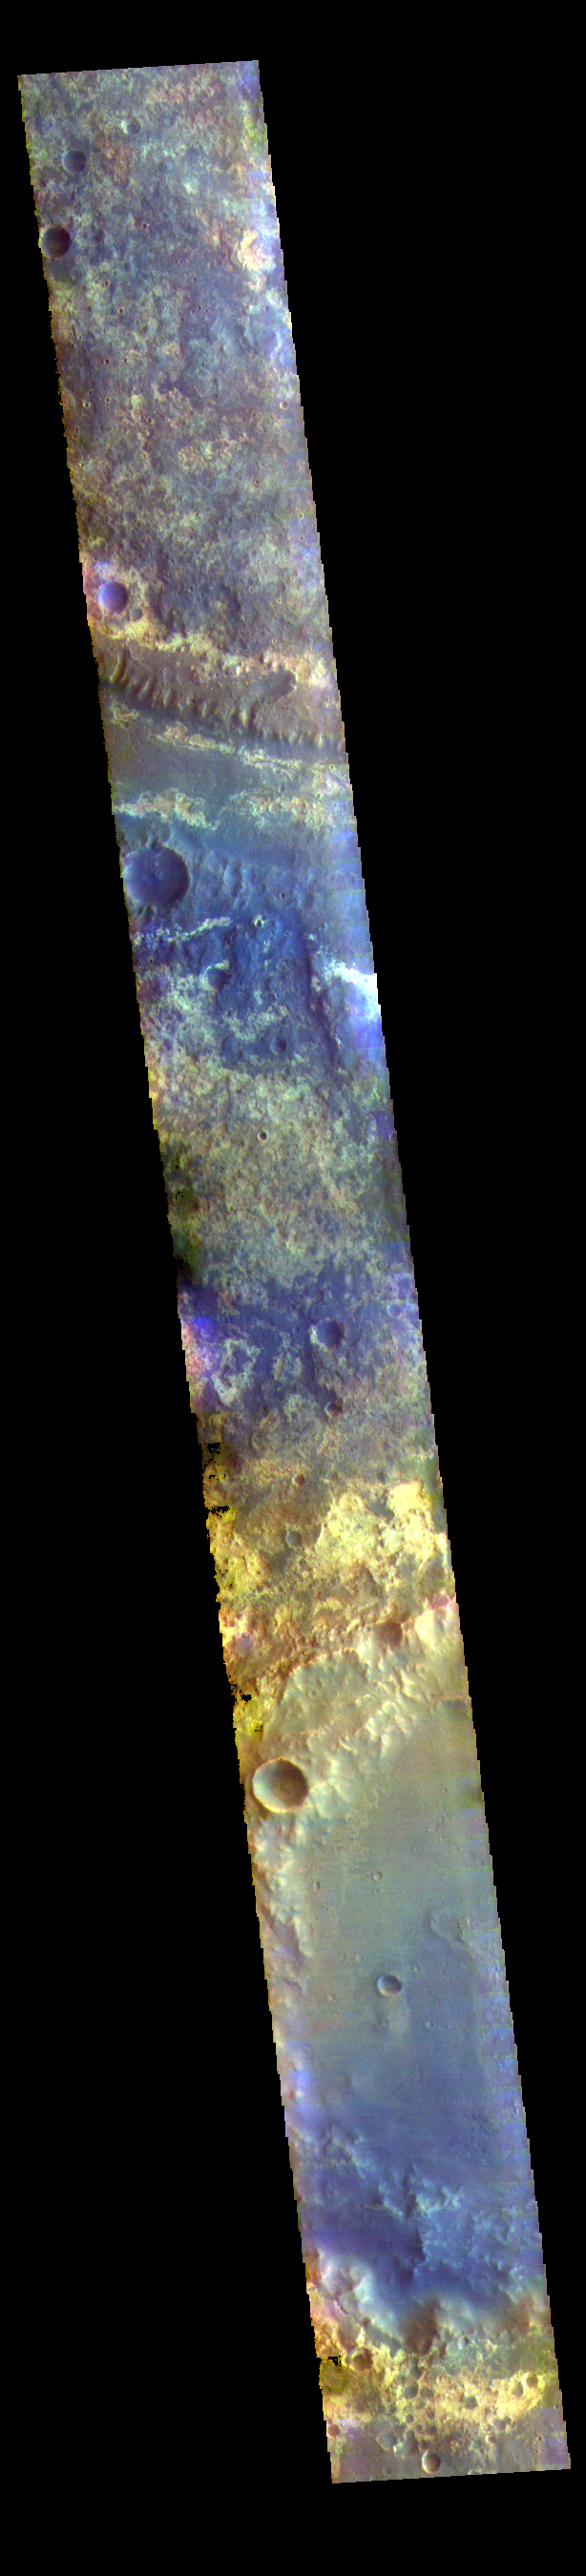

Mawrth Vallis – False Color

The THEMIS VIS camera contains 5 filters. The data from different filters can be combined in multiple ways to create a false color image. These false color images may reveal subtle variations of the surface not easily identified in a single band image. Today’s false color image shows a small section of Mawrth Vallis (near the top of the image). Of all the channels carved by flowing water on Mars, one of the more unusual is Mawrth Vallis, whose name comes from the Welsh word for Mars. Mawrth winds through northwest Arabia Terra for some 640 kilometers (400 miles) before emptying into Acidalia Planitia on the edge of the vast northern lowlands. Unlike many outflow channels that start in regions of chaotic terrain, Mawrth Vallis just appears and then grows deeper as it heads downstream, holding a width of approximately 15 km (9 mi) until it widens near its mouth at Chryse Planitia.

Credit: NASA/JPL-Caltech/ASU